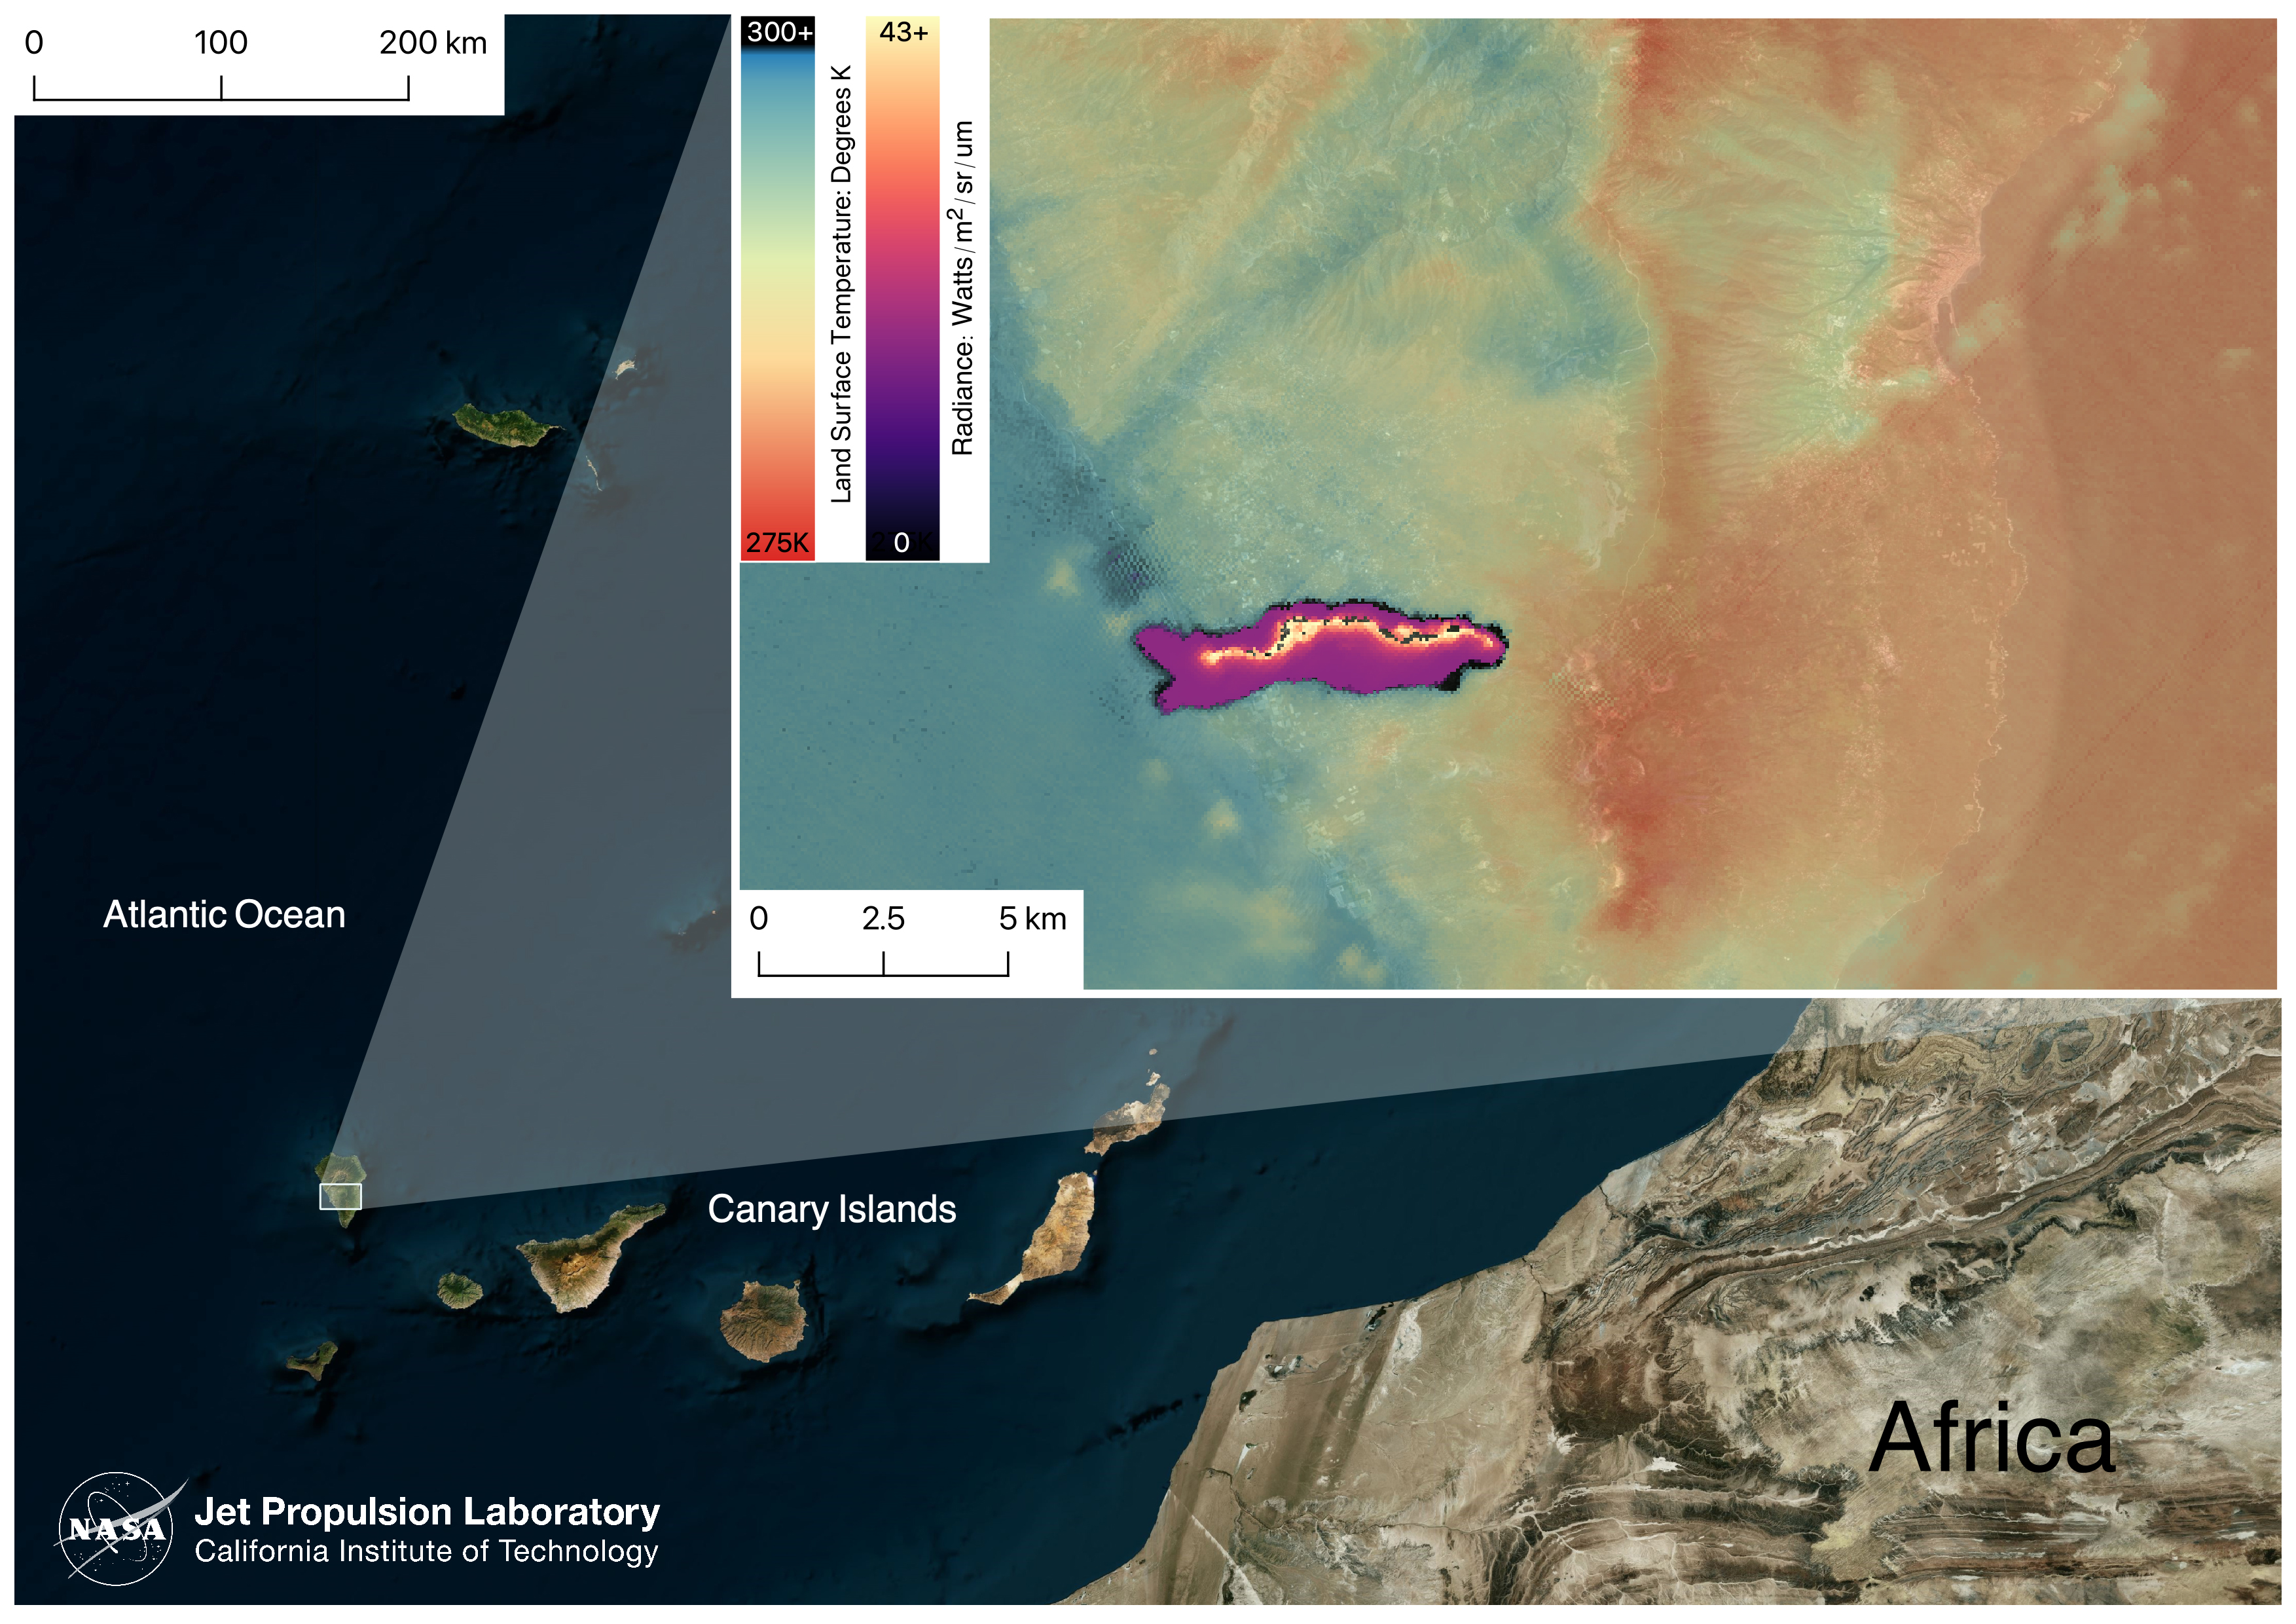

La Palma Volcano

On September 19, 2021 volcanic activity permanently altered the coastline of the small island of La Palma, located off the coast of northwestern Africa. As of November 24, 2021, the eruption has been active for over two months, with over 7,000 residents having been evacuated.

This image taken by the ECOSTRESS module aboard the International Space Station captured the lava flow on September 29, 2021, after the eruption. Dark spots along the coastline represent locations where lava flowed into the ocean, increasing the surface temperature.

ECOSTRESS’s primary mission is to detect small changes in the temperature of plants to measure evapotranspiration rates. It can use the same instrumentation to detect changes in surface temperature associated with events such as volcanic eruptions. ECOSTRESS observations have a spatial resolution of about 70×70 meters, which enables researchers to study surface-temperature conditions down to the size of a football field. The mission can acquire images of the same region at different times of the day. This is advantageous when monitoring plant stress in the same area throughout the day, for example.

The ECOSTRESS mission launched to the space station on June 29, 2018. NASA’s Jet Propulsion Laboratory, a division of Caltech in Pasadena, California, built and manages the mission for the Earth Science Division in the Science Mission Directorate at NASA Headquarters in Washington. ECOSTRESS is an Earth Venture Instrument mission; the program is managed by NASA’s Earth System Science Pathfinder program at NASA’s Langley Research Center in Hampton, Virginia.

Credit: NASA/JPL-Caltech